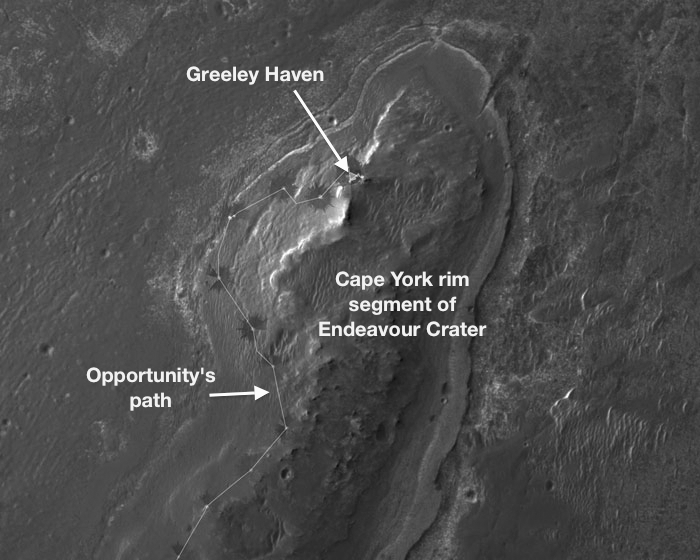

Locator Map for ‘Greeley Haven’ on Endeavour Rim

NASA’s Mars Exploration Rover Opportunity will spend its fifth Martian winter working at a location informally named “Greeley Haven.” This site is an outcrop near the northern tip of the “Cape York” segment of the western rim of Endeavour Crater. It provides a north-facing slope of 15 degrees or more to aid electric output from Opportunity’s solar array. It also presents geological targets of interest for investigating during months of limited mobility while the rover stays on the slope.

This image, covering an area about 2,000 feet (about 600 meters) wide, indicates the location of Greeley Haven on Cape York. The base image of the map is a portion of an image taken by the High Resolution Imaging Science Experiment (HiRISE) instrument on NASA’s Mars Reconnaissance Orbiter, on July 23, 2010. Other image products from this observation are available at http://hirise.lpl.arizona.edu/ESP_018701_1775.

NASA’s Jet Propulsion Laboratory, a division of the California Institute of Technology, Pasadena, manages the Mars Exploration Rover Project and the Mars Reconnaissance Orbiter Project for the NASA Science Mission Directorate, Washington.The University of Arizona, Tucson, operates the HiRISE camera, which was built by Ball Aerospace & Technologies Corp., Boulder, Colo. Lockheed Martin Space Systems, Denver, is the spacecraft development and integration contractor for the project and built the spacecraft.

Credit: NASA/JPL-Caltech/UA